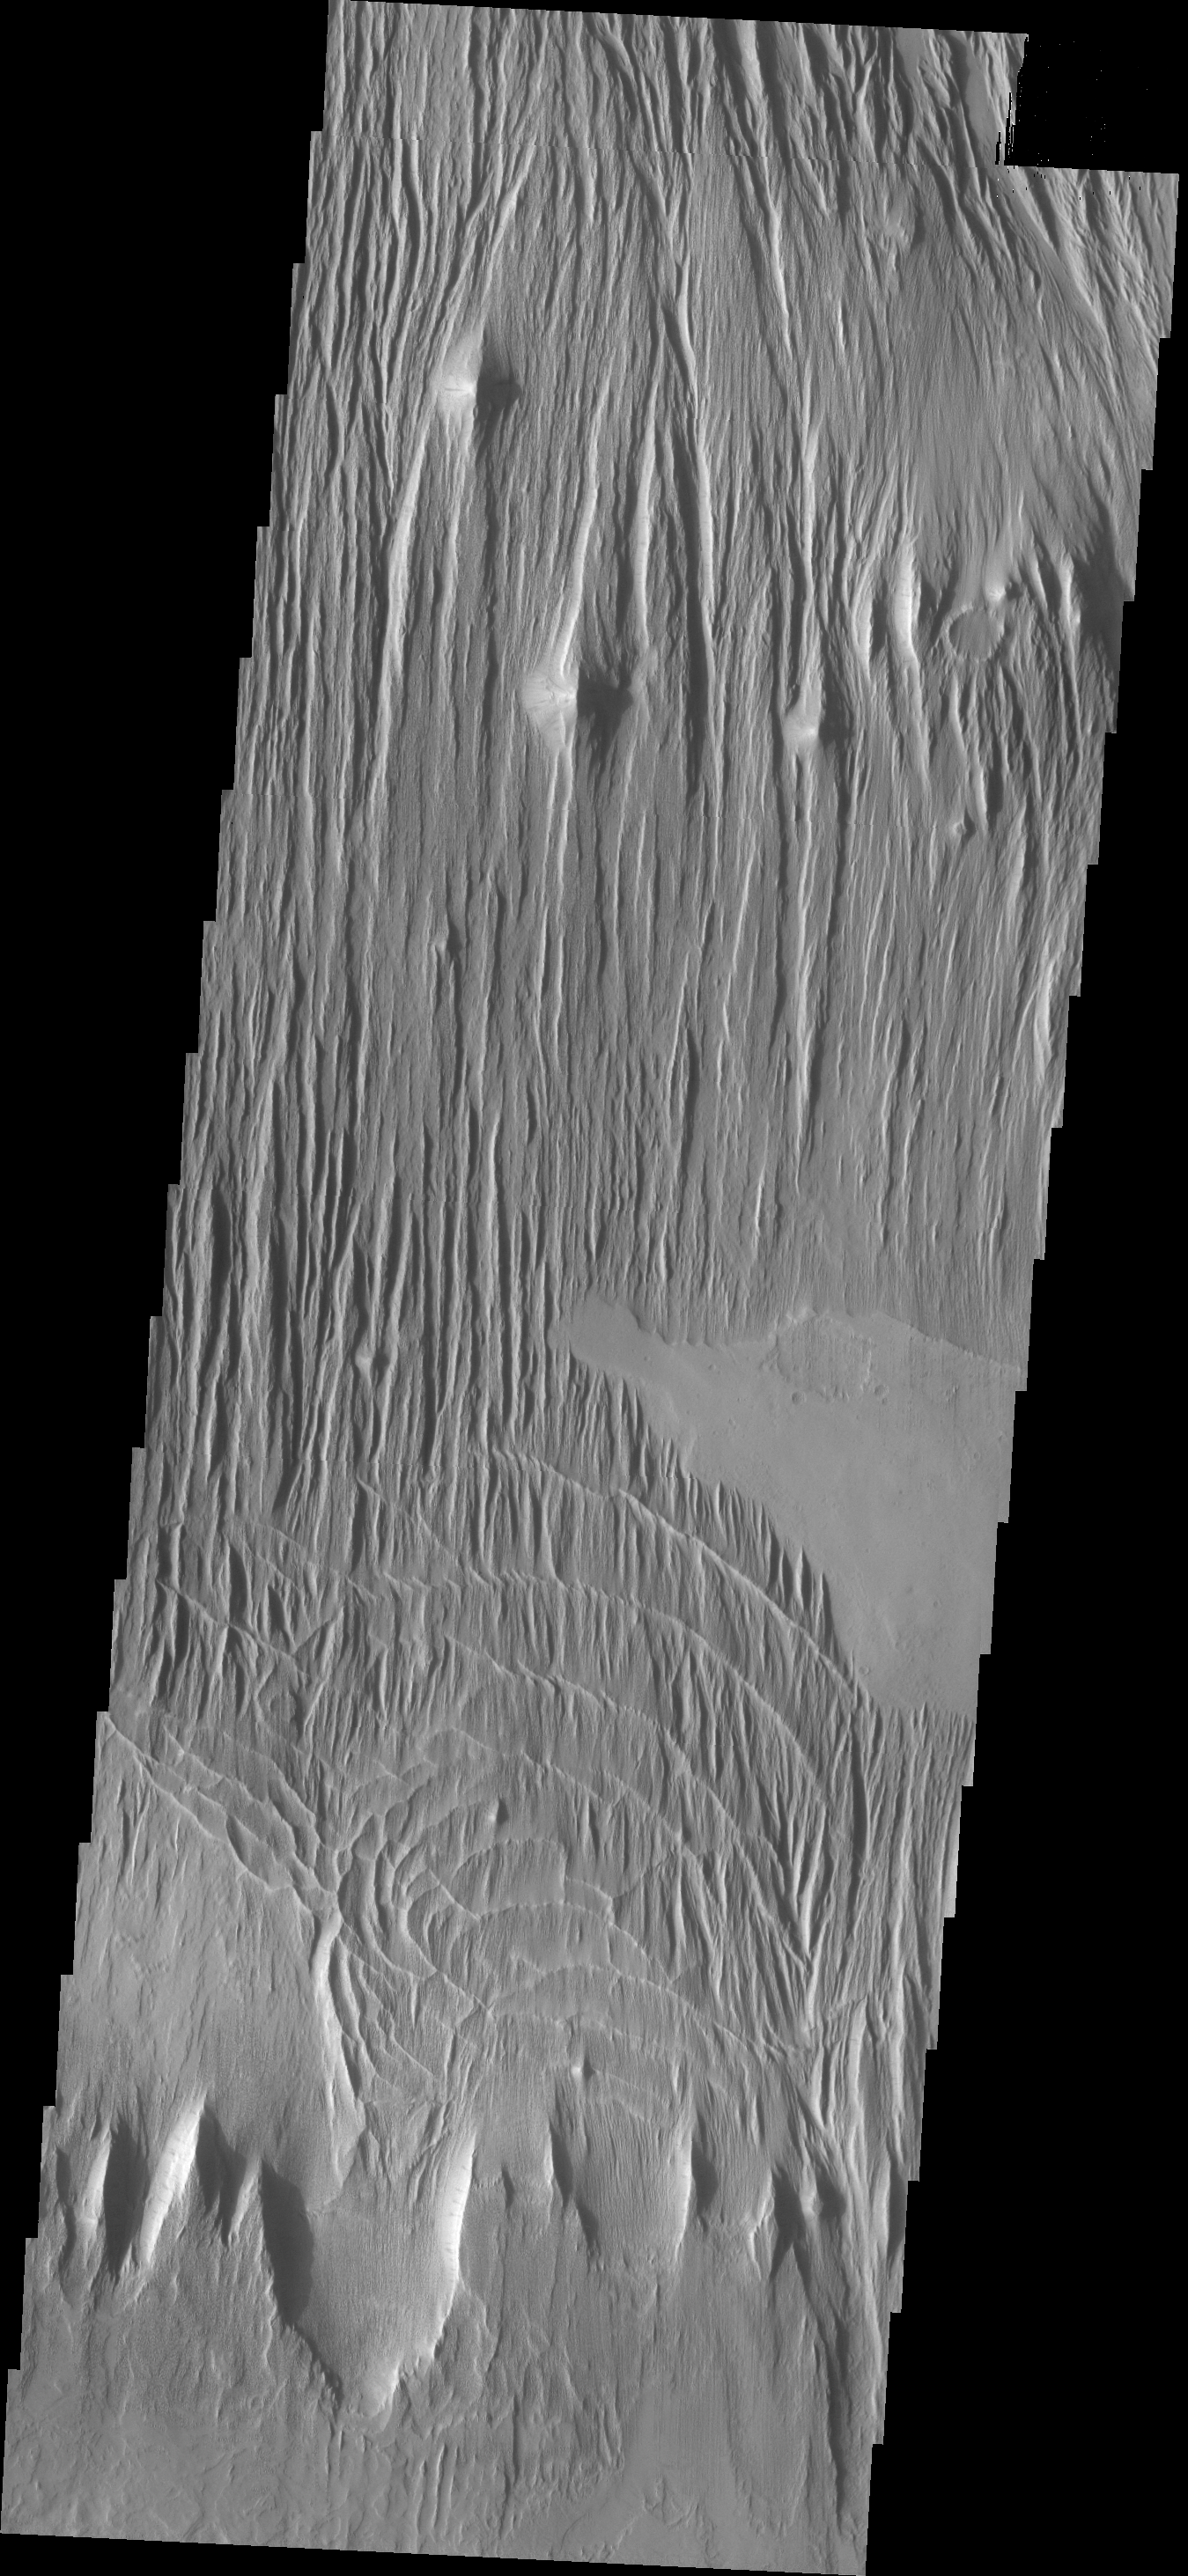

Wind Erosion

The surface in this VIS image has been scoured by the wind, producing the linear ridges/valleys.

Credit: NASA/JPL/ASU